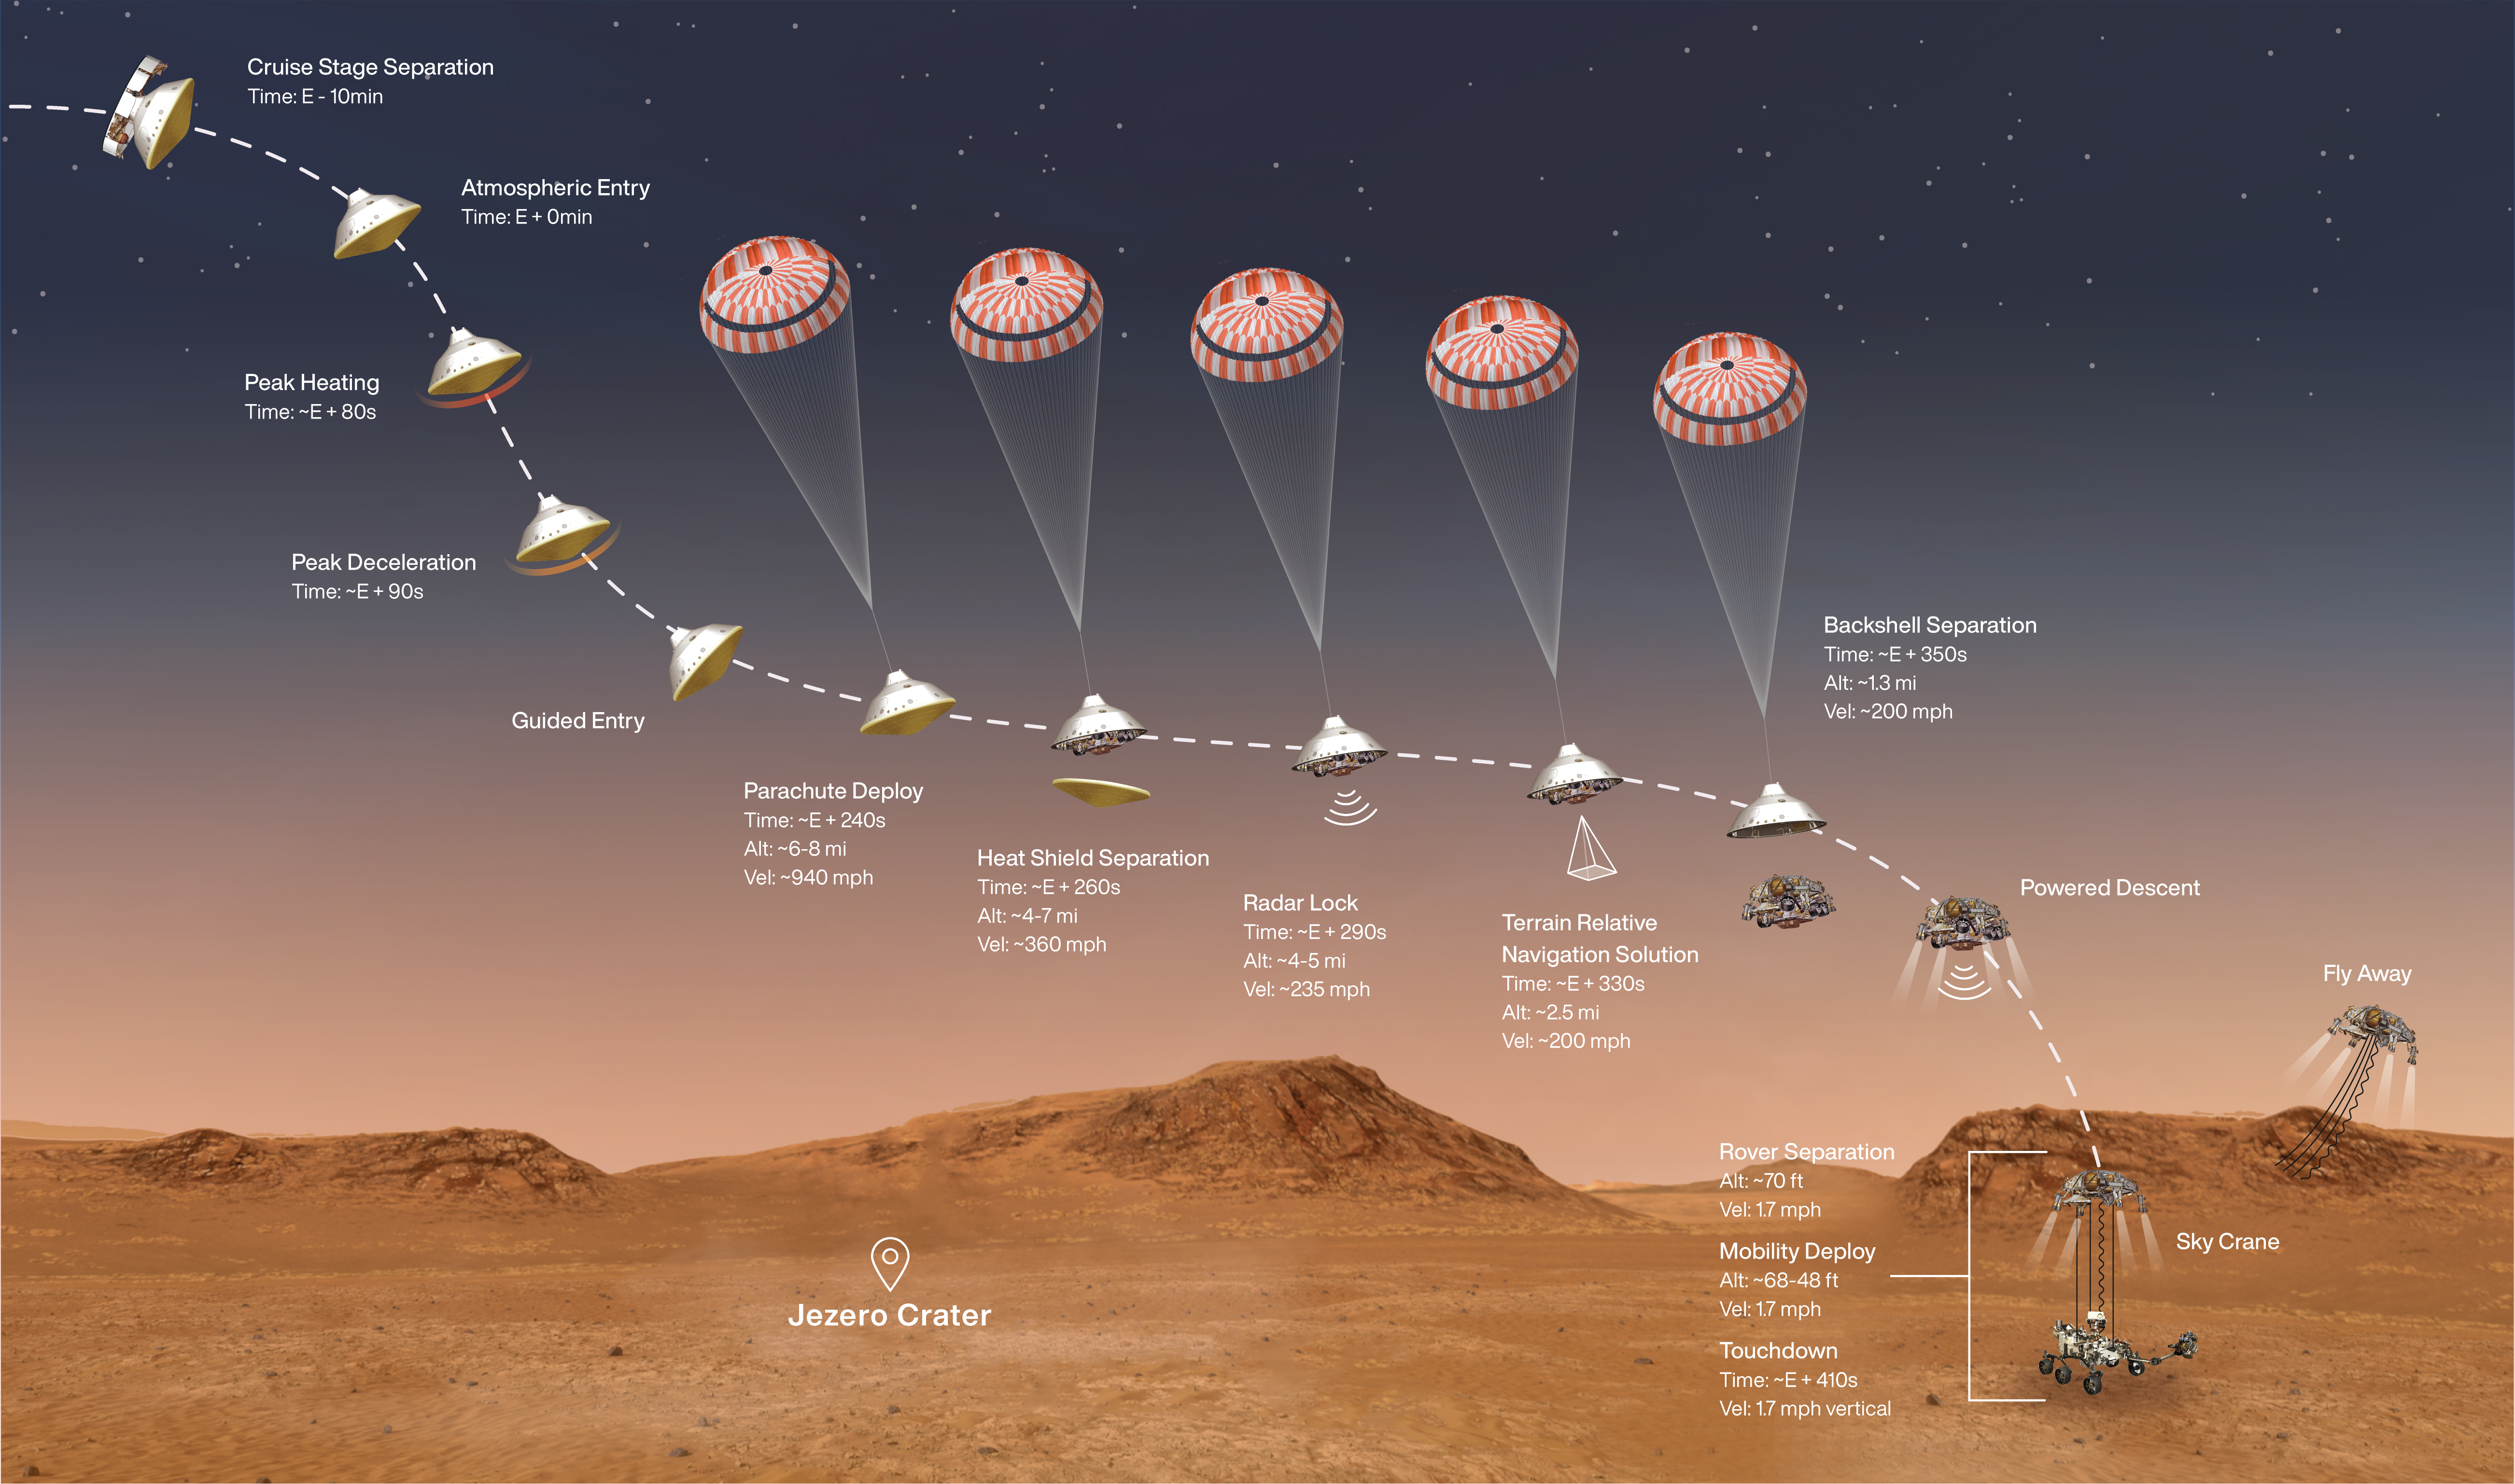

Perseverance Rover’s Entry, Descent and Landing Profile

This illustration shows the events that occur in the final minutes of the nearly seven-month journey that NASA’s Perseverance rover takes to Mars. Hundreds of critical events must execute perfectly and exactly on time for the rover to land on Mars safely on Feb. 18, 2021. A metric version of this illustration is also available (Figure 1).

Entry, Descent, and Landing, or “EDL,” begins when the spacecraft reaches the top of the Martian atmosphere, traveling nearly 12,500 mph (20,000 kph). It ends about seven minutes later, with Perseverance stationary on the Martian surface. Perseverance handles everything on its own during this process. It takes more than 11 minutes to get a radio signal back from Mars, so by the time the mission team hears that the spacecraft has entered the atmosphere, in reality, the rover is already on the ground.

NASA’s Jet Propulsion Laboratory in Southern California built and will manage operations of the Mars 2020 Perseverance rover for NASA.

Credit: NASA/JPL-Caltech